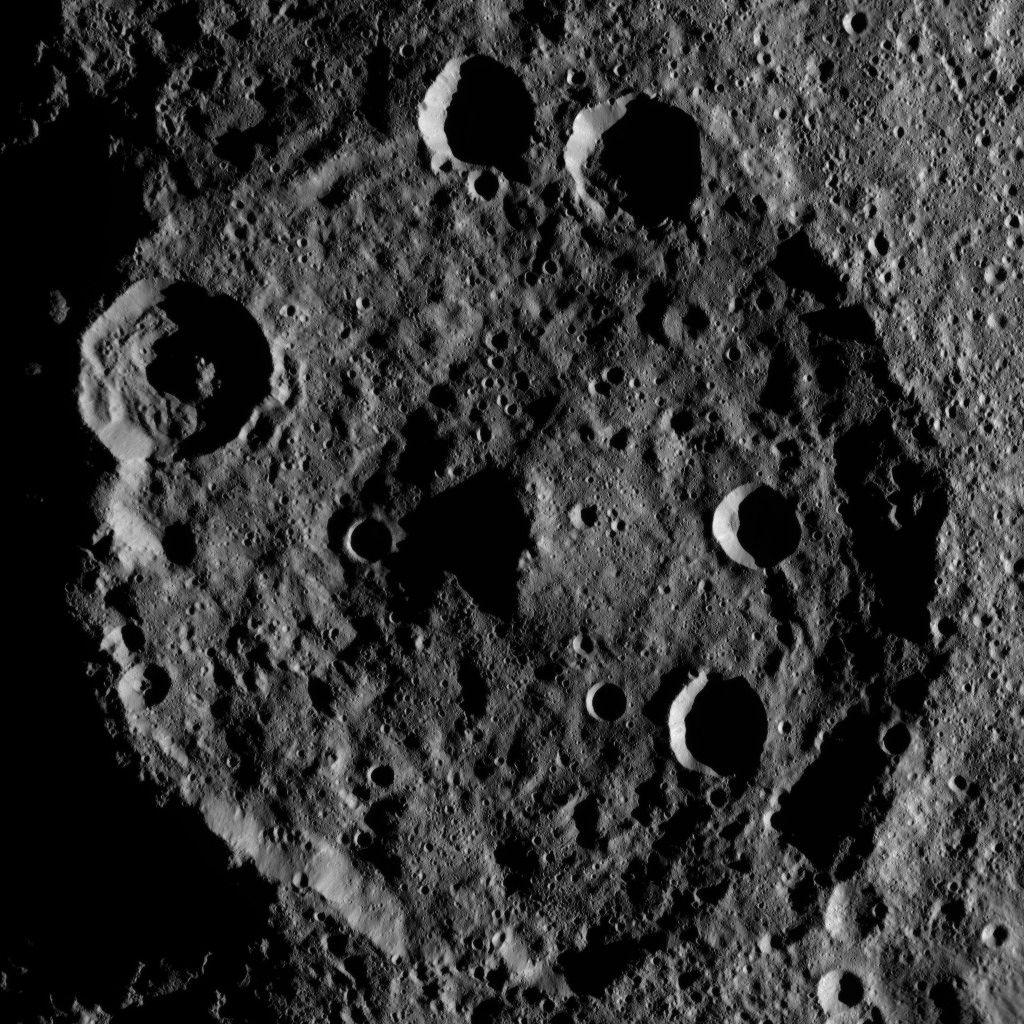

Dawn XMO2 Image 9

Zadeni Crater on Ceres is featured in this image from NASA’s Dawn spacecraft. This large southern-hemisphere crater is 79.5 miles (128 kilometers) in diameter and is named for an ancient Georgian god of bountiful harvest.

Dawn took this image on Oct. 19 from its second extended-mission science orbit (XMO2), at a distance of about 920 miles (1,480 kilometers) above the surface. The image resolution is about 460 feet (140 meters) per pixel.

Dawn’s mission is managed by JPL for NASA’s Science Mission Directorate in Washington. Dawn is a project of the directorate’s Discovery Program, managed by NASA’s Marshall Space Flight Center in Huntsville, Alabama. UCLA is responsible for overall Dawn mission science. Orbital ATK, Inc., in Dulles, Virginia, designed and built the spacecraft. The German Aerospace Center, the Max Planck Institute for Solar System Research, the Italian Space Agency and the Italian National Astrophysical Institute are international partners on the mission team.

Credit: NASA/JPL-Caltech/UCLA/MPS/DLR/IDA